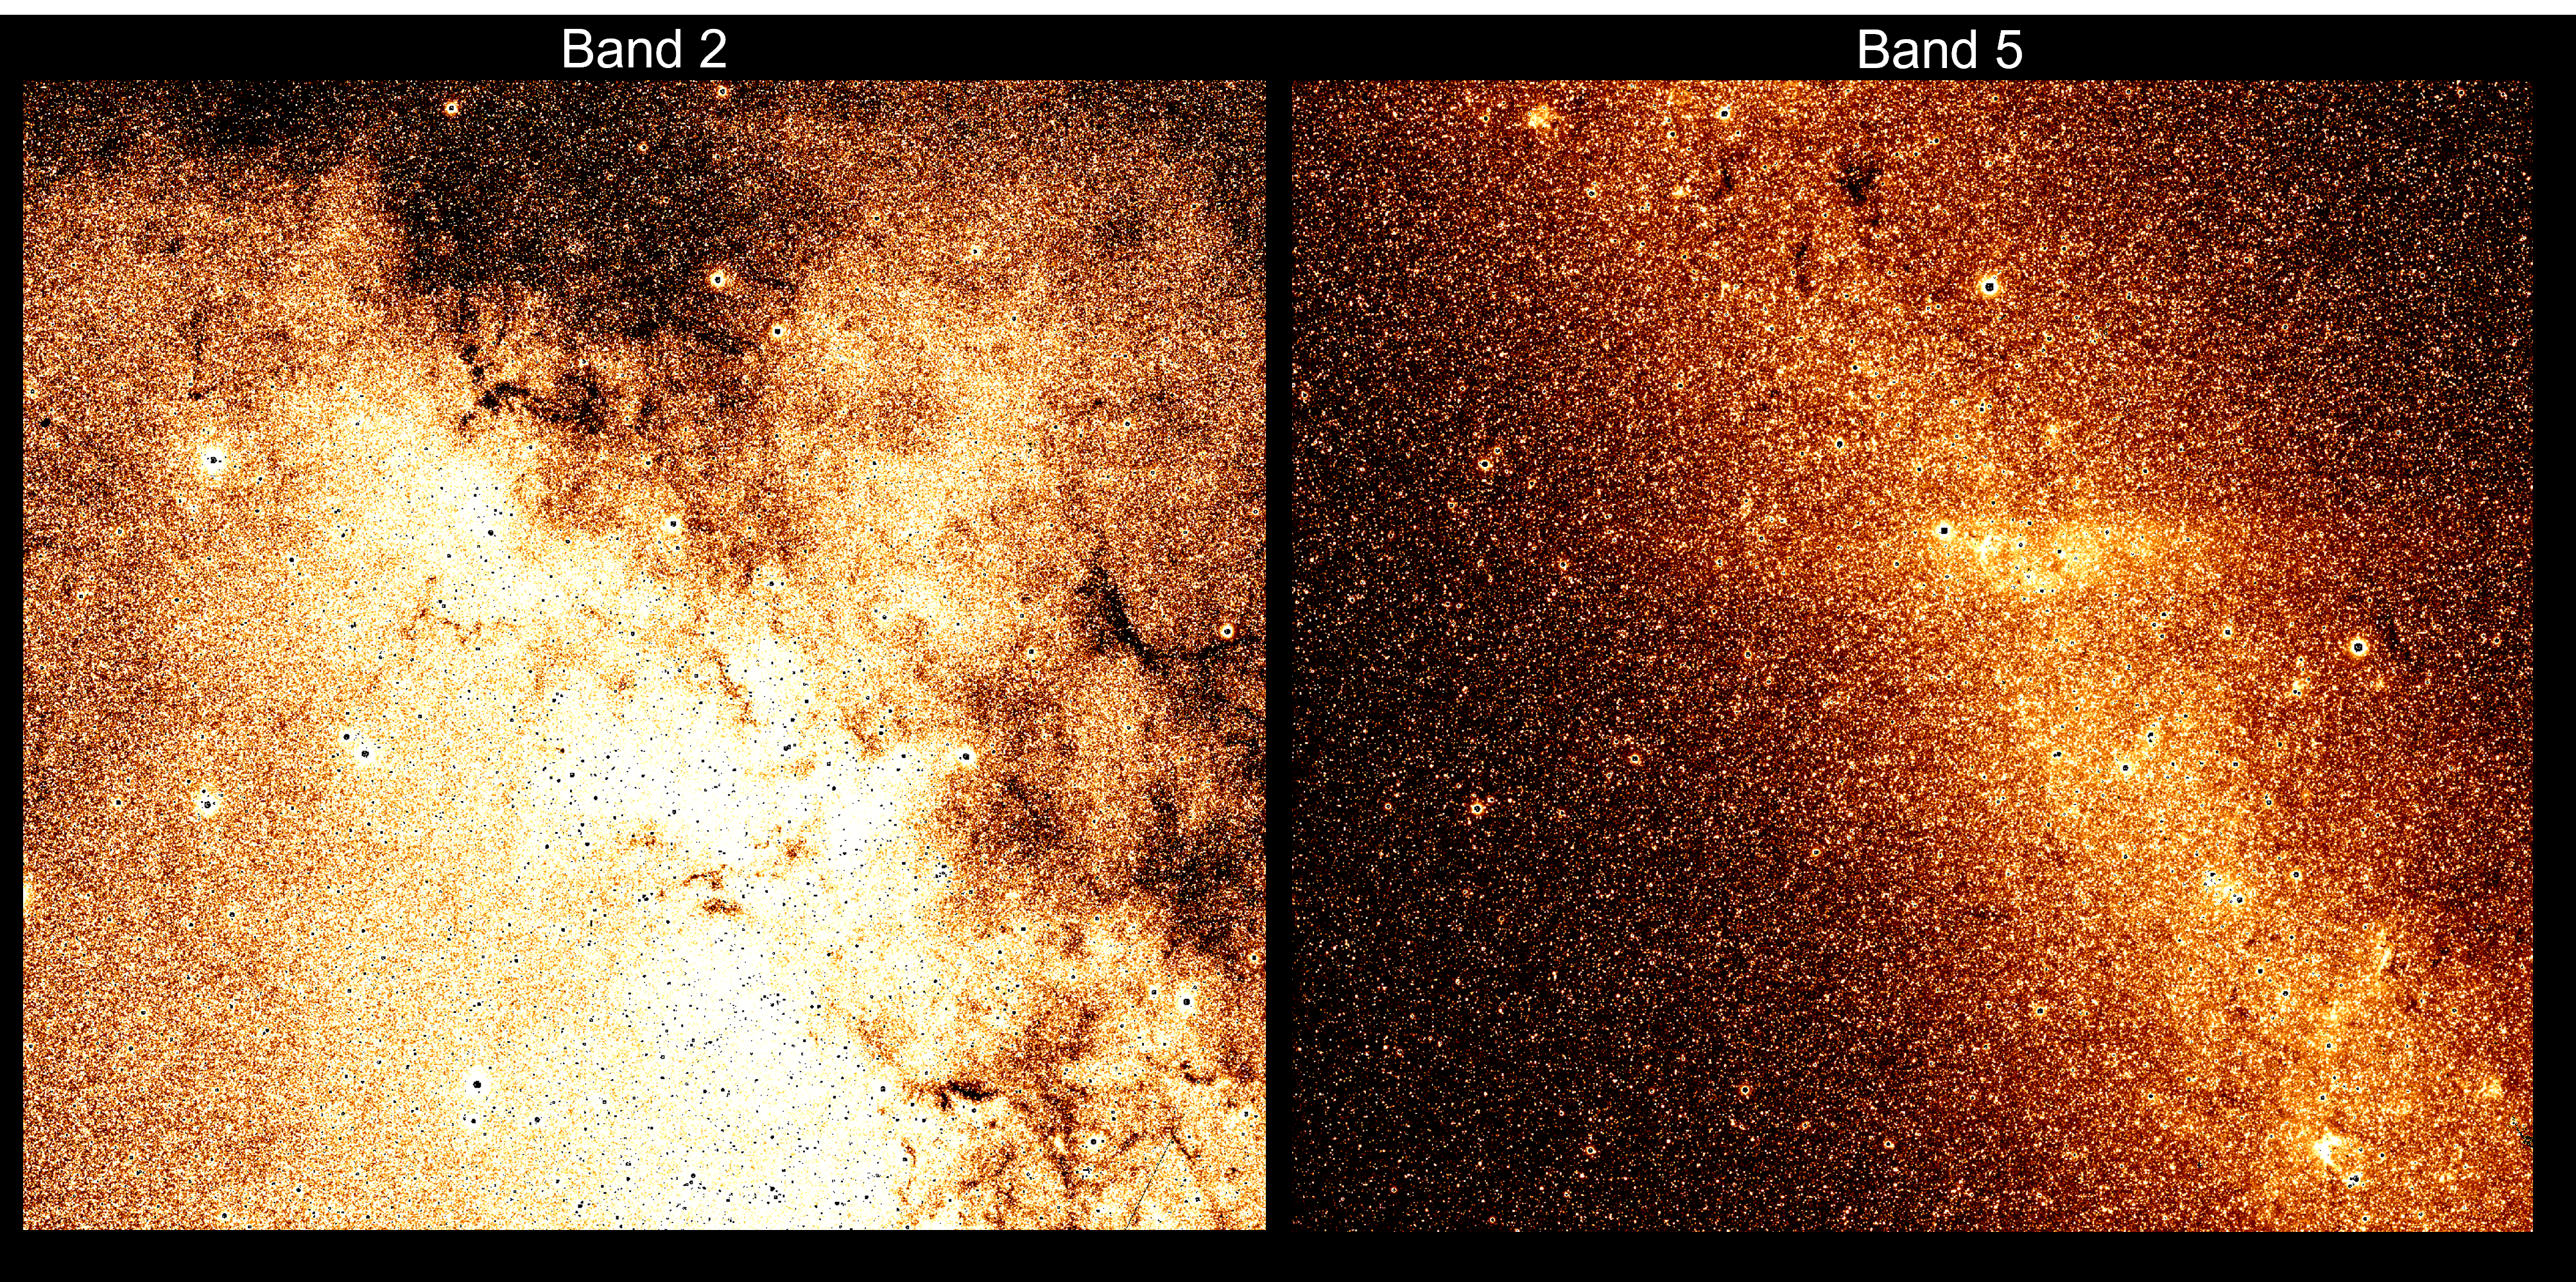

2-Band Galactic Plane

Two overlapping 3.5 x 3.5 deg spectral images of the Galactic plane taken in band 2 and band 5. In band 2 (covering wavelengths 1.1 – 1.6 um) we see significant obscuration by intervening dust. The longer wavelengths in band 5 (covering wavelengths 3.8 – 4.4 um) see through most of the dust, revealing the hidden stellar bulge. Some denser interstellar dust clouds are still apparent near the top of the image. The bar visible in the middle of band 5 is caused by line emission from Bracket Alpha at 4.05 um.

Credit: Courtesy NASA/JPL-Caltech